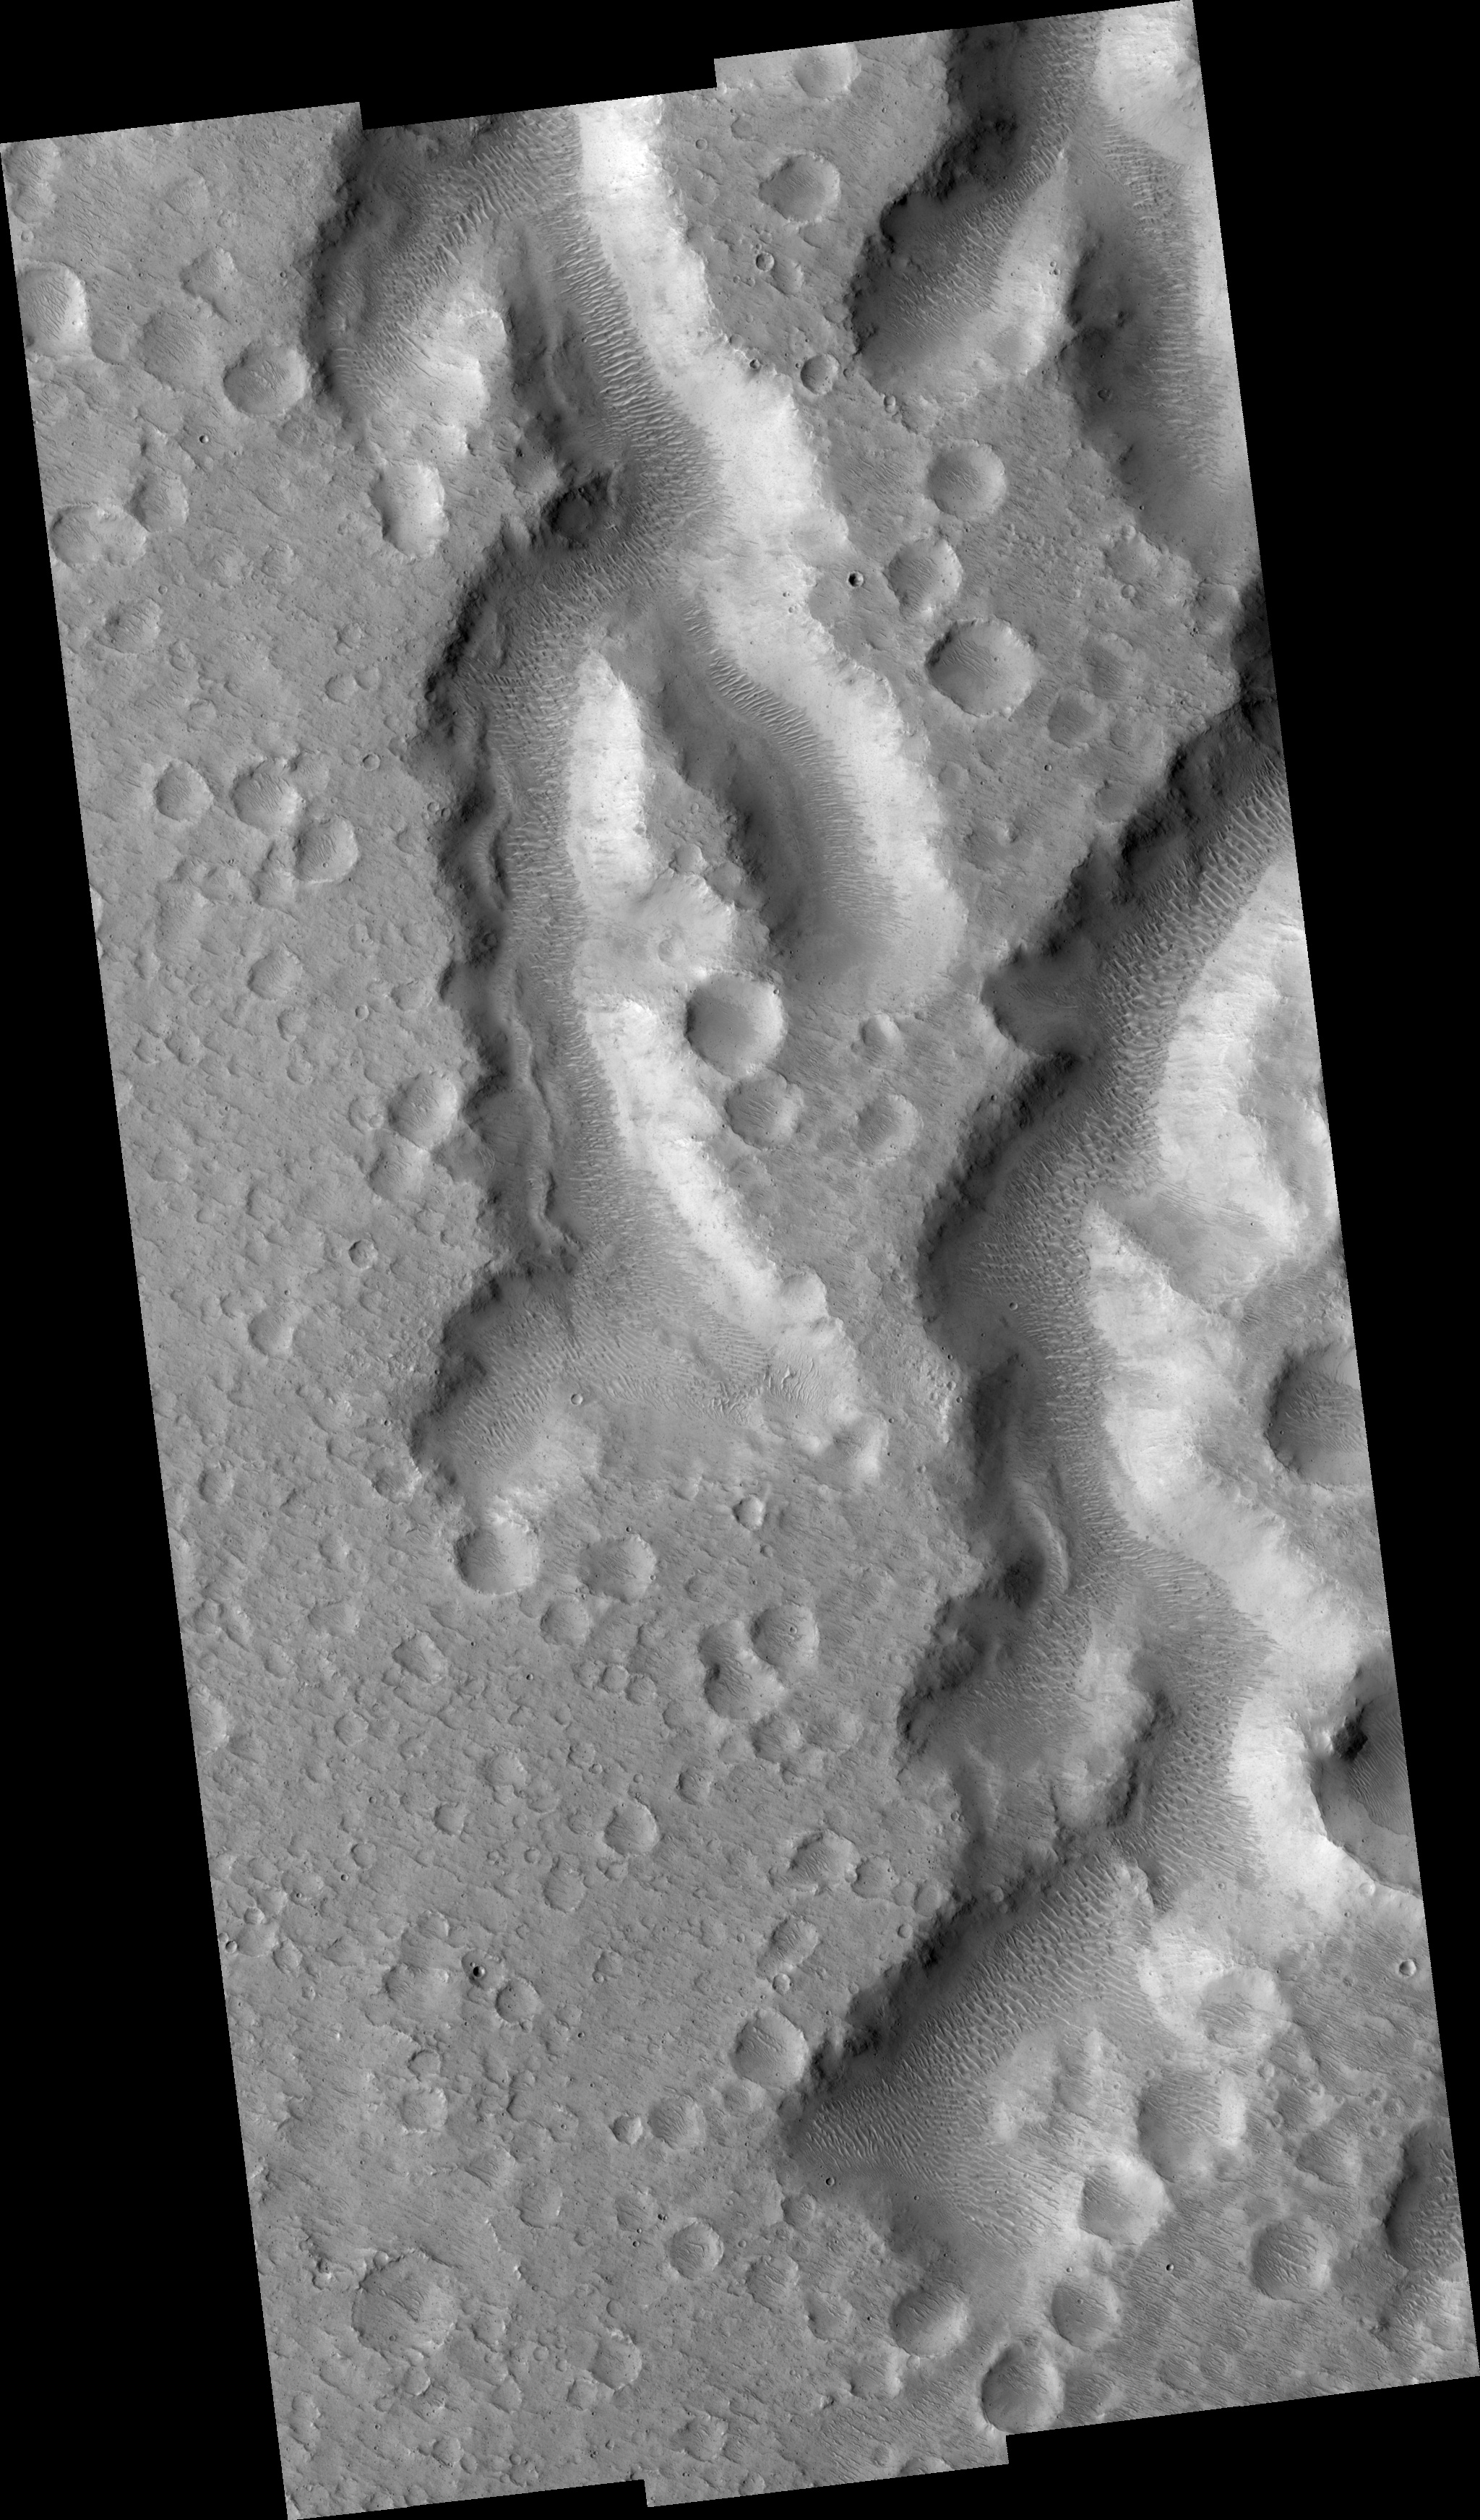

Nanedi Vallis: Tributaries and Albedo Changes

This HiRISE image (PSP_001508_1850) shows a part of Nanedi Vallis, one of the Martian valley networks. The valley networks are thought to have formed by flowing water in the distant past when the climate on Mars was warmer and wetter than it is today.

Some scientists have suggested that the valley networks could have been produced in a climate like the dry, cold one of Mars today if the liquid water was protected by an overlying ice layer. Others think that glacial activity may be responsible for them, but the majority believe that the valley networks are evidence of ancient flowing water.

Valley networks are characterized by their blunt, theater-shaped heads and their approximately constant width along their reaches. They often have tributaries, as seen in this image, that connect with the main trunk of the valley.

Observation Geometry
Acquisition date: 11 November 2006
Local Mars time: 3:31 PM
Degrees latitude (centered): 5.0 °
Degrees longitude (East): 310.9 °
Range to target site: 269.3 km (168.3 miles)
Original image scale range: from 26.9 cm/pixel (with 1 x 1 binning) to 107.8 cm/pixel (with 4 x 4 binning)
Map-projected scale: 25 cm/pixel and north is up
Map-projection: EQUIRECTANGULAR
Emission angle: 2.3 °
Phase angle: 50.9 °
Solar incidence angle: 53 °, with the Sun about 37 ° above the horizon
Solar longitude: 138.9 °, Northern Summer

NASA’s Jet Propulsion Laboratory, a division of the California Institute of Technology in Pasadena, manages the Mars Reconnaissance Orbiter for NASA’s Science Mission Directorate, Washington. Lockheed Martin Space Systems, Denver, is the prime contractor for the project and built the spacecraft. The High Resolution Imaging Science Experiment is operated by the University of Arizona, Tucson, and the instrument was built by Ball Aerospace and Technology Corp., Boulder, Colo.

Credit: NASA/JPL/Univ. of Arizona